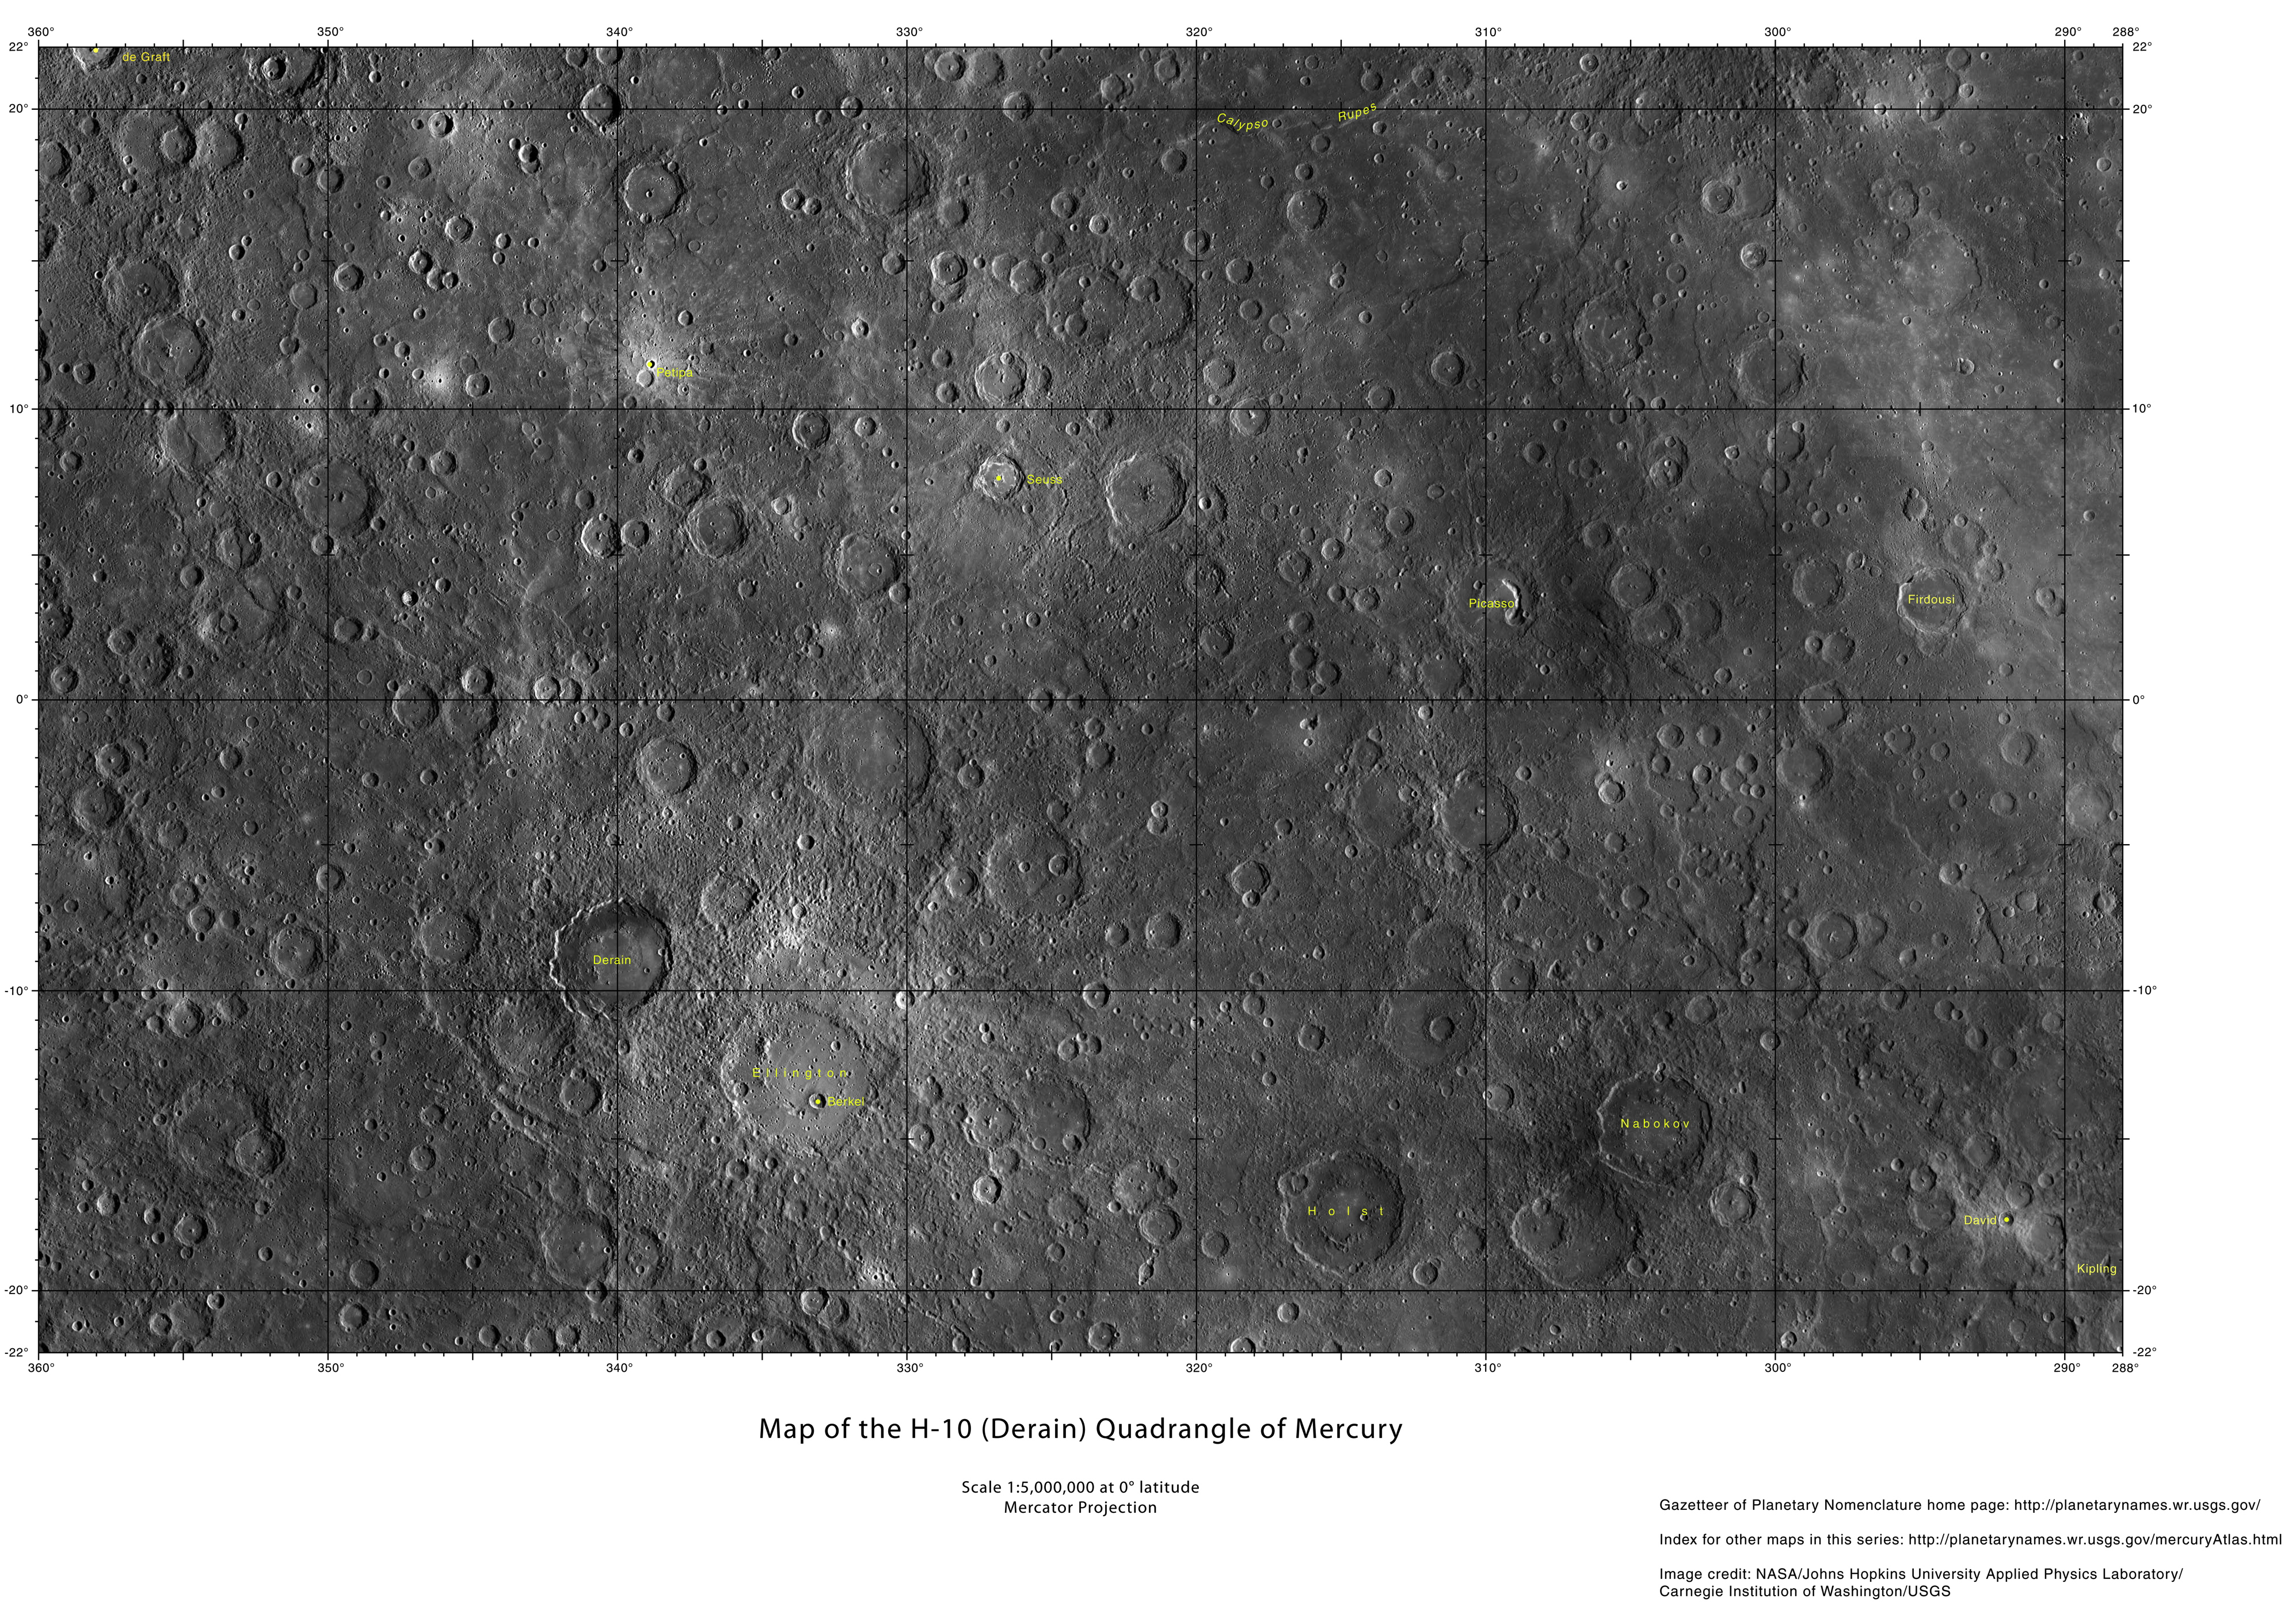

New Maps of Mercury!

A new set of Mercury maps are available on the USGS website. These maps utilize the current best MESSENGER mosaic of Mercury, which covers 100% of the surface. Mercury’s surface is divided into 15 different quadrangles. The H-10 quadrangle, which is named for the crater Derain, is shown here at half the available resolution. For the full resolution map of this region, and all of Mercury’s surface, visit the USGS website.

Map Quadrangles: H-10 Derain
Center Latitude: 0°
Center Longitude: 36° E (324° W)
Scale: Derain has a diameter of 167 km (104 miles)
USGS Maps of Mercury website: http://planetarynames.wr.usgs.gov/Page/mercuryQuadMap

The MESSENGER spacecraft is the first ever to orbit the planet Mercury, and the spacecraft’s seven scientific instruments and radio science investigation are unraveling the history and evolution of the Solar System’s innermost planet. MESSENGER acquired over 150,000 images and extensive other data sets. MESSENGER is capable of continuing orbital operations until early 2015.

For information regarding the use of images, see the MESSENGER image use policy.

Credit: NASA/Johns Hopkins University Applied Physics Laboratory/Carnegie Institution of Washington